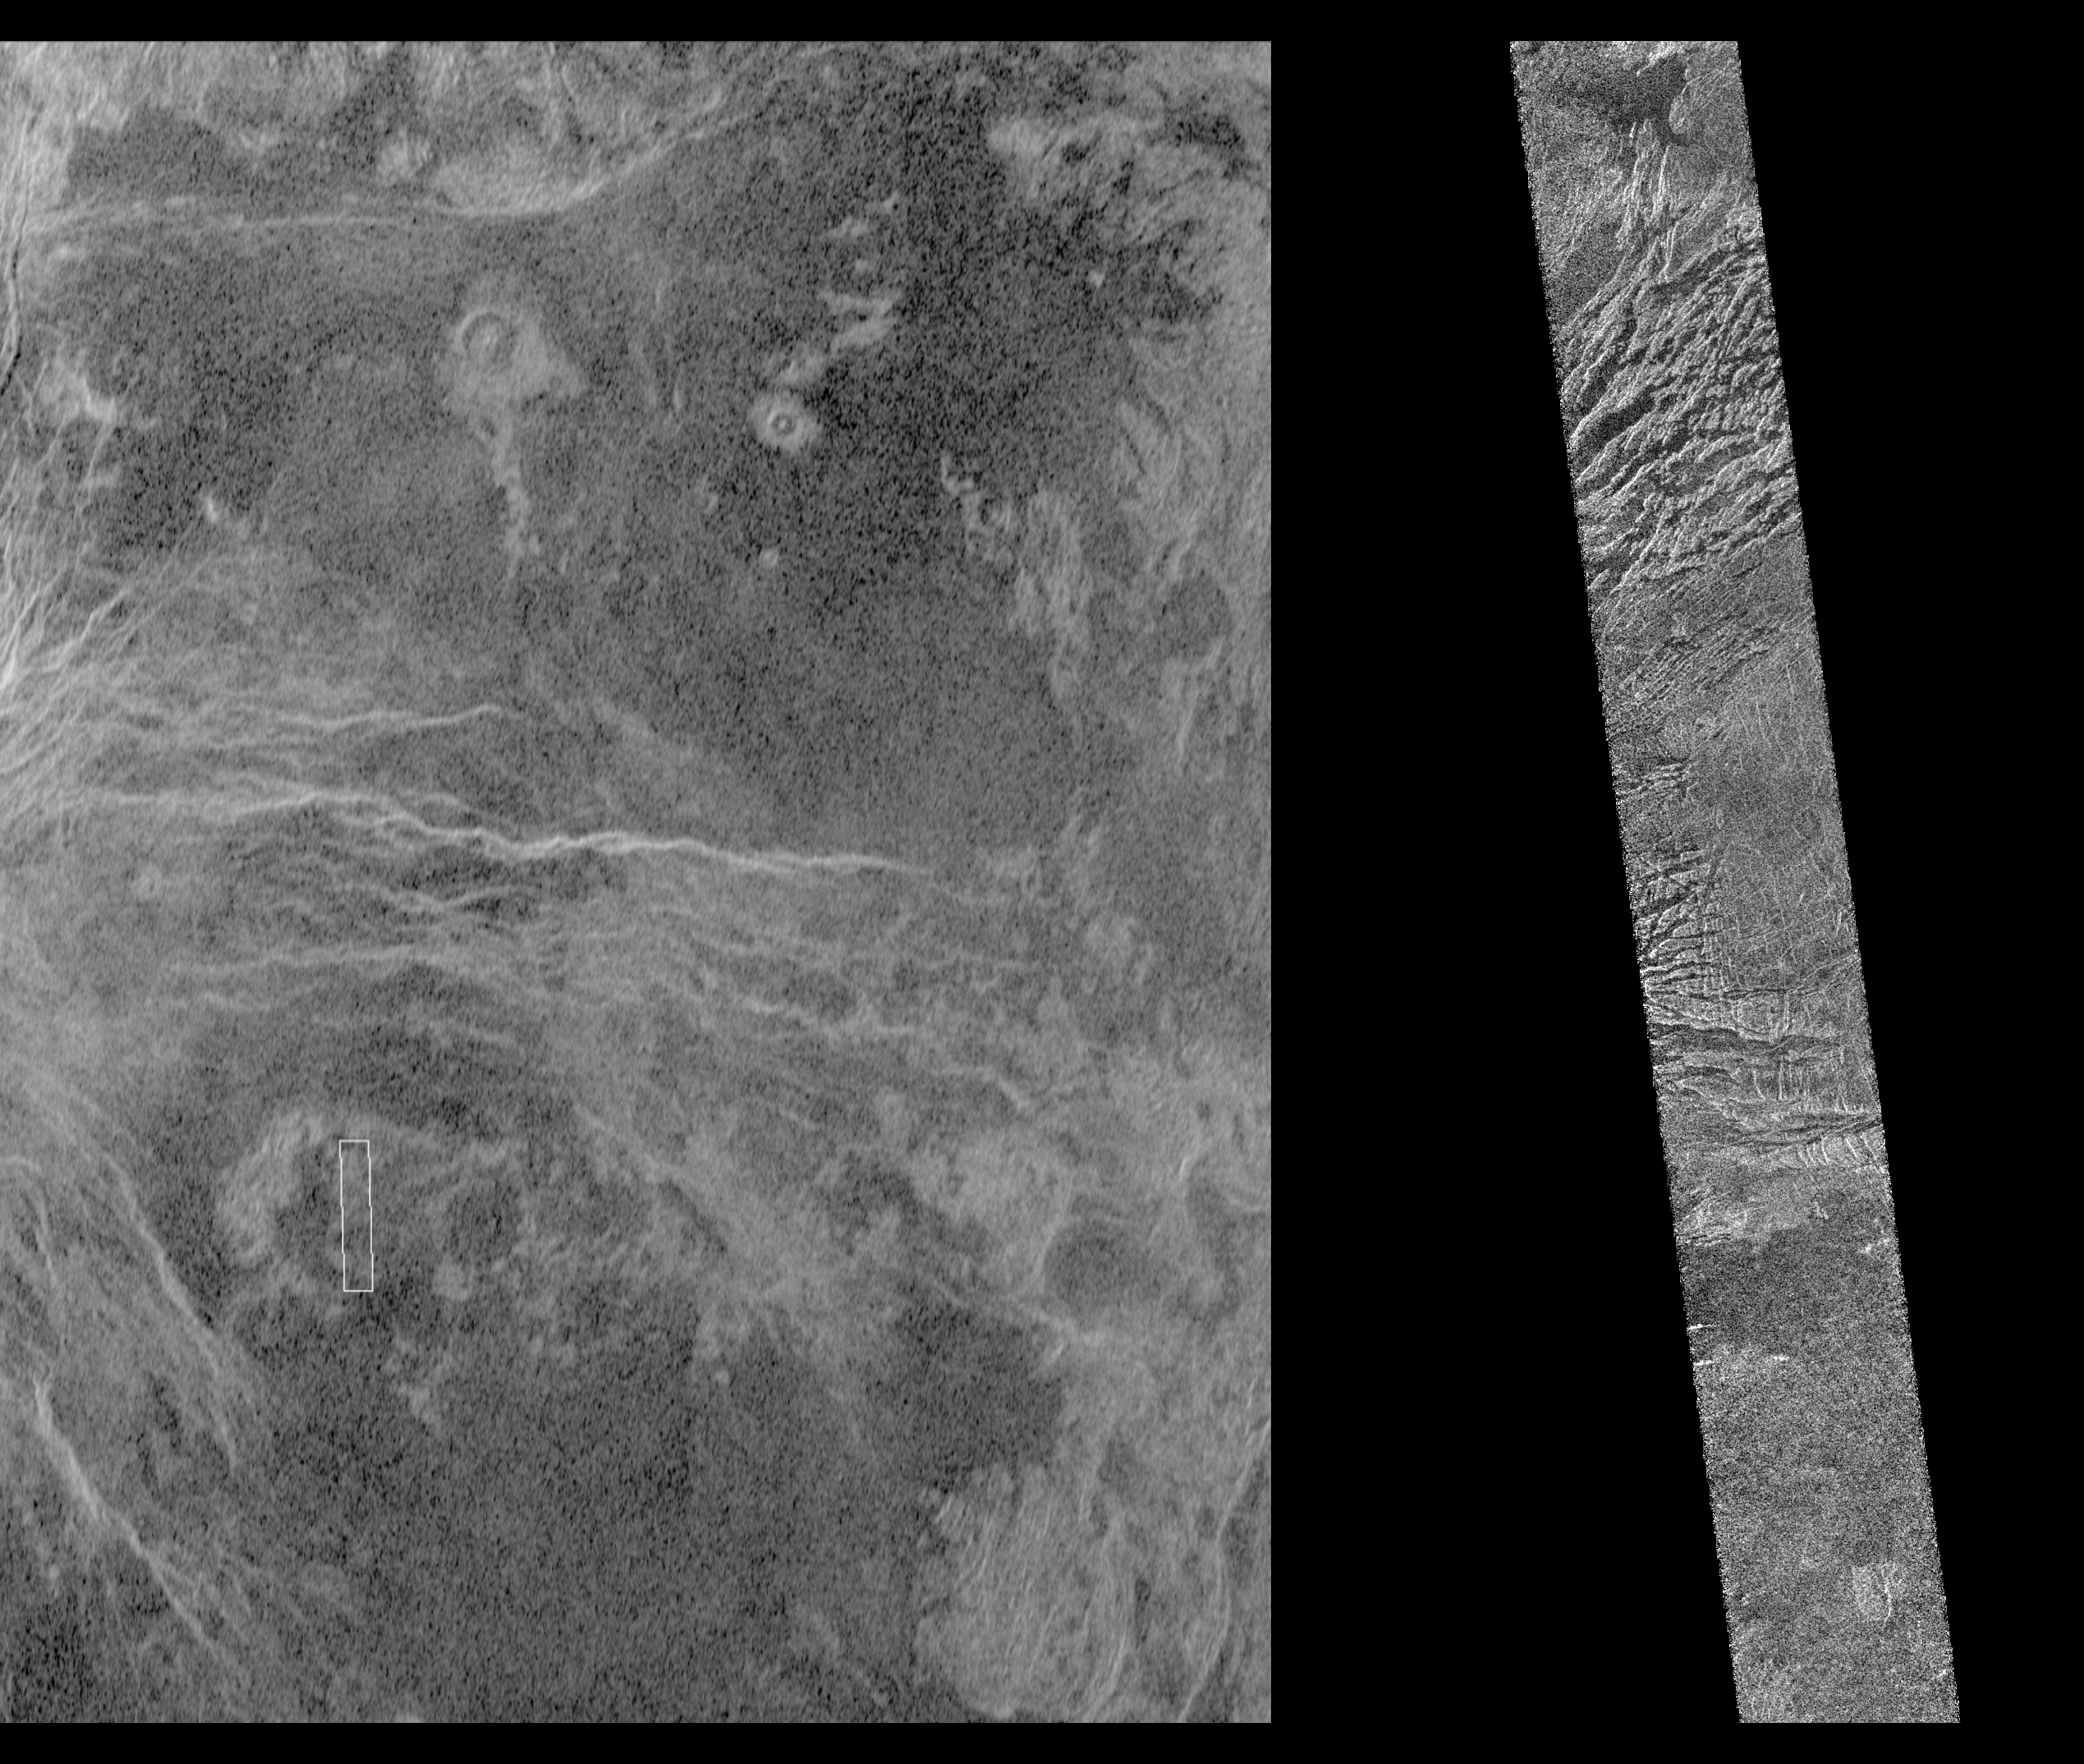

Venus – Magellan and Arecibo Comparison

This image shows a comparison between a Magellan image (right) and the highest resolution Earth-based radar image of Venus, obtained by the U.S. National Astronomy and Ionosphere Center’s Arecibo Observatory in Puerto Rico. The small white box in the Arecibo image on the left corresponds to the Magellan image. This portion of a Magellan radar image strip shows a small region on the east flank of a major volcanic upland called Beta Regio. The image is centered at 23 degrees north latitude and 286.7 degrees east longitude. The ridge and valley network in the middle part of the image is formed by intersecting faults which have broken the Venusian crust into a complex deformed type of surface called tessera, the Latin word for tile. The parallel mountains and valleys resemble the Basin and Range Province in the western United States. The irregular dark patch near the top of the image is a smooth surface, probably formed by lava flows in a region about 10 km (6 miles) across. Similar dark surfaces within the valleys indicate lava flows that are younger than the tessera. The Arecibo image contains probable impact craters, many faults, volcanic flows and tessera regions that will be mapped in detail by Magellan. The Magellan image has a resolution of 120 meters, (400 feet). The image segment is 20 km (12.4 miles) wide and 150 km (90 miles) long. The Arecibo image has a resolution of 1 3 km (0.6 1.8 miles) and is approximately 900 km (550 miles) across. The National Astronomy and Ionosphere Center is operated by Cornell University under a management agreement with the National Science Foundation with some support from NASA.

Credit: NASA/JPL